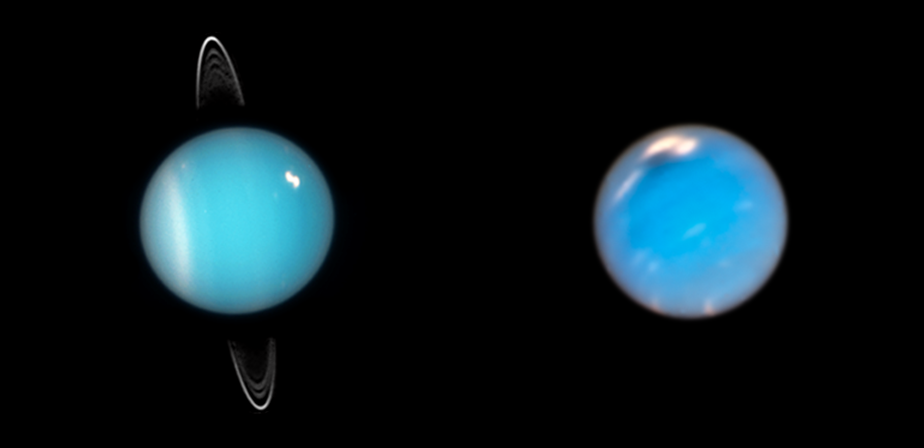

Uranus and Neptune (Hubble)

The Hubble Space Telescope captured these images of the mysterious ice giants Uranus, left, and Neptune, right. Shortly after launch in 2021, the James Webb Space Telescope will unlock secrets of the atmospheres of both planets.

Credit: Image: NASA, ESA, Mark Showalter (SETI Institute), Amy Simon (NASA-GSFC), Michael Wong (UC Berkeley), Andrew Hsu (UC Berkeley)